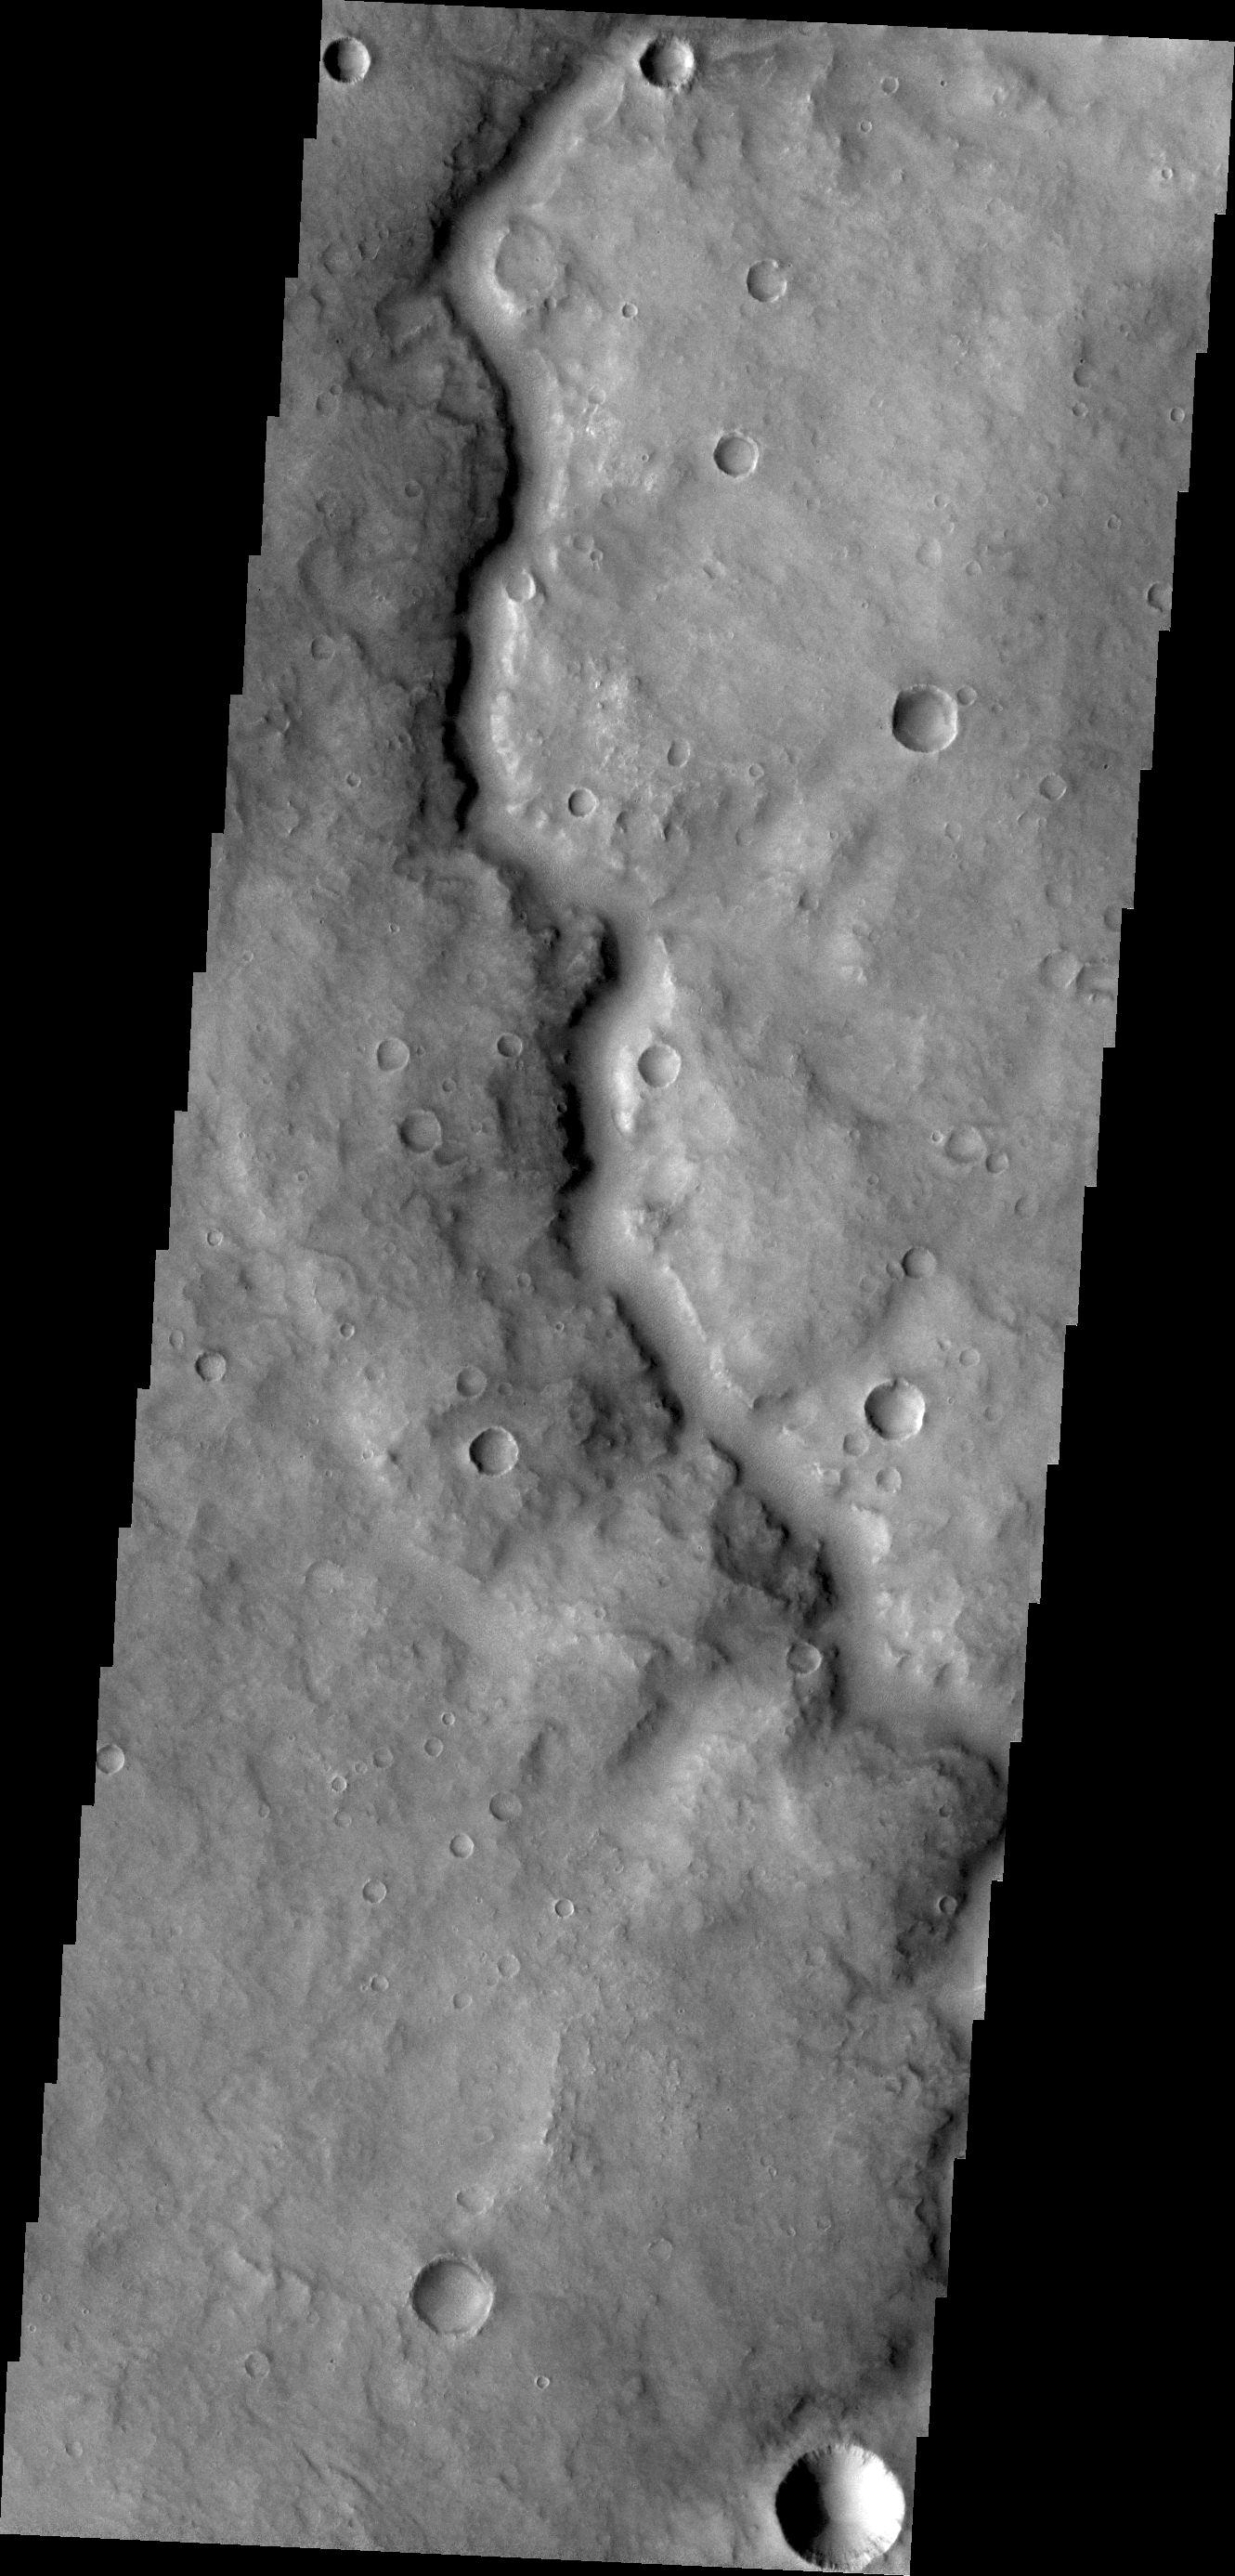

Channel in Arabia Terra

This unnamed channel is located in Arabia Terra, southwest of Meridiani Planum.

Credit: NASA/JPL/ASU